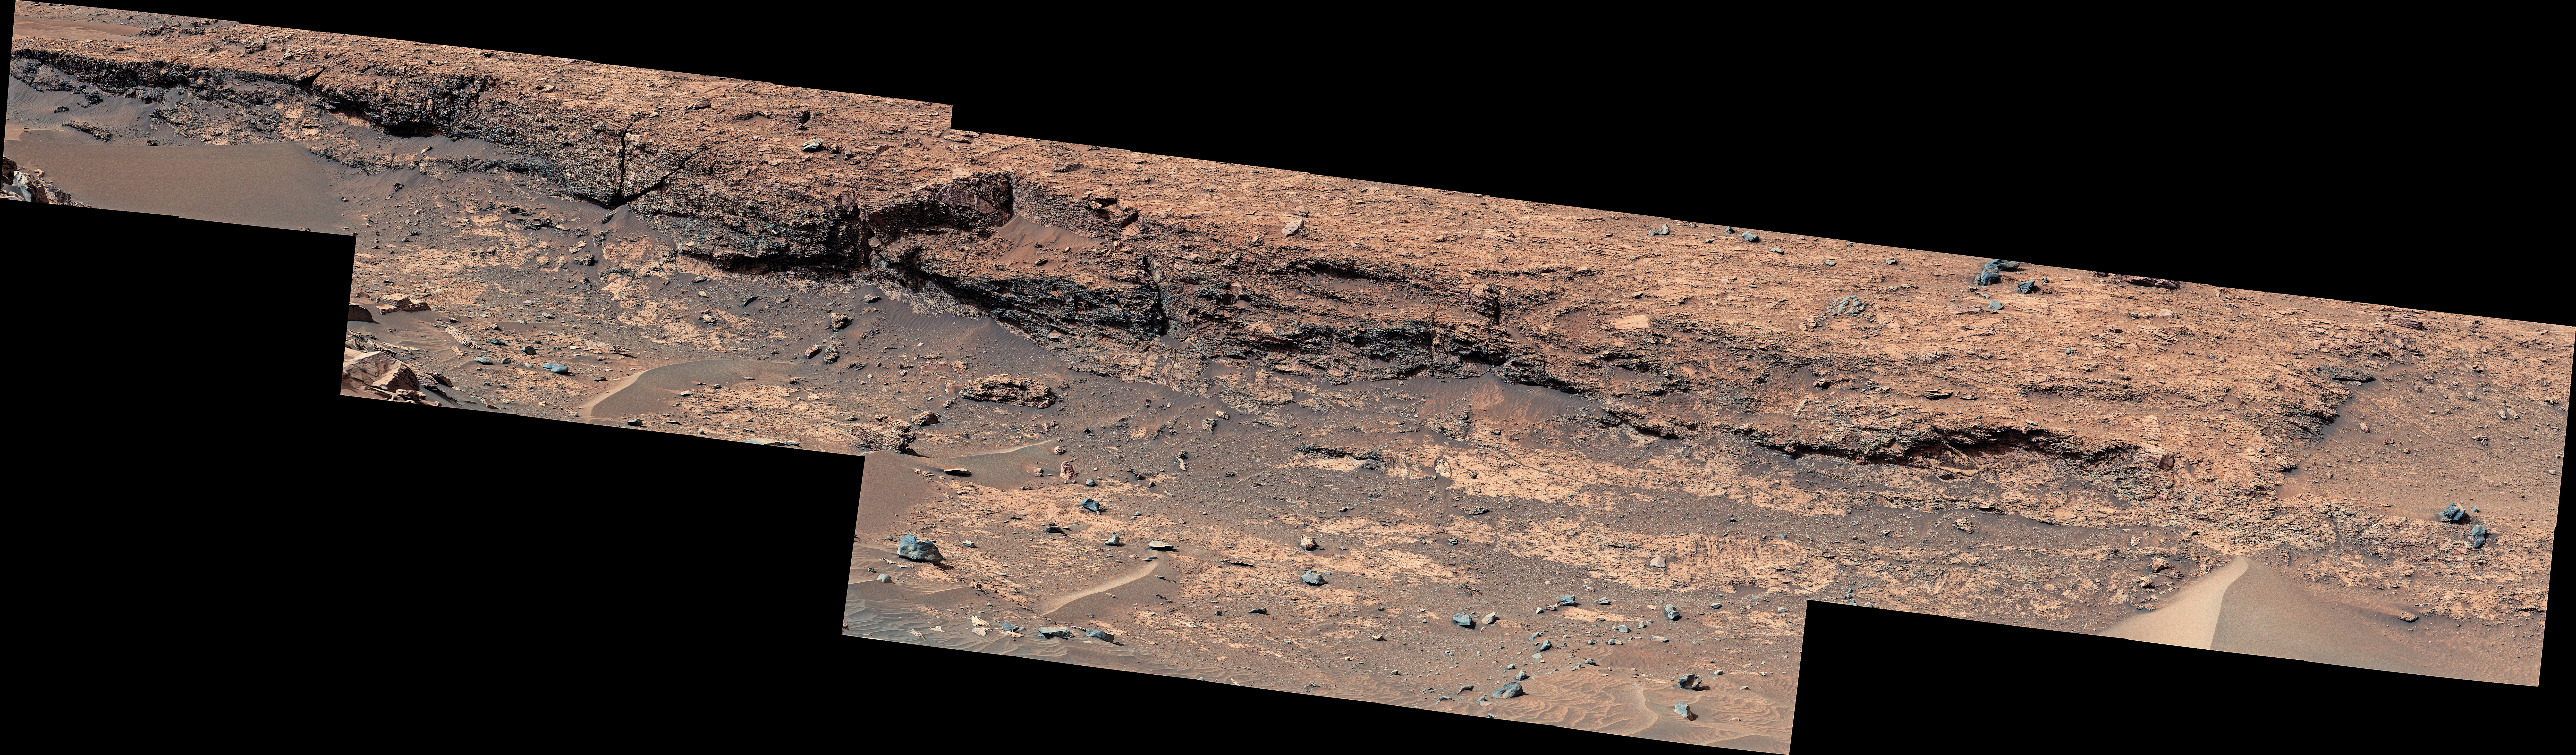

Curiosity’s Detailed View of ‘Fascination Turret’

NASA’s Curiosity Mars rover used its Mast Camera, or Mastcam, to capture this detailed view of jagged rocks and sediment exposed along the side of a mound called “Fascination Turret.” Made up of 32 individual images that were stitched together after being sent back to Earth, this panorama was taken on March 24, 2024, the 4,135th Martian day, or sol, of the mission.

Figure A is the same image, reprocessed to highlight the shadows.

Curiosity was built by NASA’s Jet Propulsion Laboratory, which is managed by Caltech in Pasadena, California. JPL leads the mission on behalf of NASA’s Science Mission Directorate in Washington. Malin Space Science Systems in San Diego built and operates Mastcam.

Credit: NASA/JPL-Caltech/MSSS